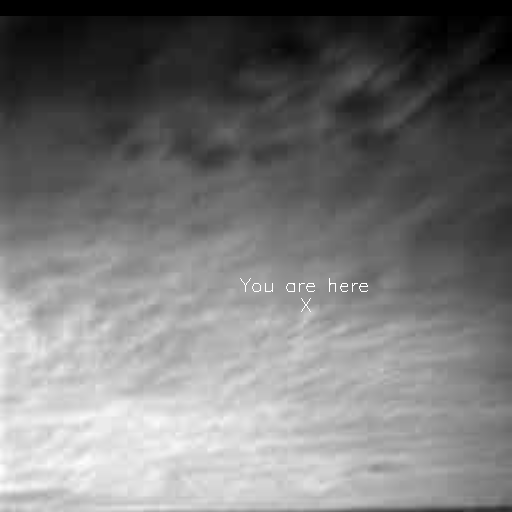

First Image of Clouds over Mars

This is the first image ever taken from the surface of Mars of an overcast sky. Featured are stratus clouds coming from the northeast at about 15 miles per hour (6.7 meters/second) at an approximate height of ten miles (16 kilometers) above the surface. The “you are here” notation marks where Earth was situated in the sky at the time the image was taken. Scientists had hoped to see Earth in this image, but the cloudy conditions prevented a clear viewing. Similar images will be taken in the future with the hope of capturing a view of Earth. From Mars, Earth would appear as a tiny blue dot as a star would appear to an Earthbound observer. Pathfinder’s imaging system will not be able to resolve Earth’s moon. The clouds consist of water ice condensed on reddish dust particles suspended in the atmosphere. Clouds on Mars are sometimes localized and can sometimes cover entire regions, but have not yet been observed to cover the entire planet. The image was taken about an hour and forty minutes before sunrise by the Imager for Mars Pathfinder (IMP) on Sol 16 at about ten degrees up from the eastern Martian horizon.

Mars Pathfinder is the second in NASA’s Discovery program of low-cost spacecraft with highly focused science goals. The Jet Propulsion Laboratory, Pasadena, CA, developed and manages and Mars Pathfinder mission for NASA’s Office of Space Science, Washington, D.C. JPL is an operating division of the California Institute of Technology (Caltech). The Imager for Mars Pathfinder (IMP) was developed by the University of Arizona Lunar and Planetary Laboratory under contract to JPL. Peter Smith is the Principal Investigator.

Photojournal note: Sojourner spent 83 days of a planned seven-day mission exploring the Martian terrain, acquiring images, and taking chemical, atmospheric and other measurements. The final data transmission received from Pathfinder was at 10:23 UTC on September 27, 1997. Although mission managers tried to restore full communications during the following five months, the successful mission was terminated on March 10, 1998.

Credit: NASA/JPL/University of Arizona